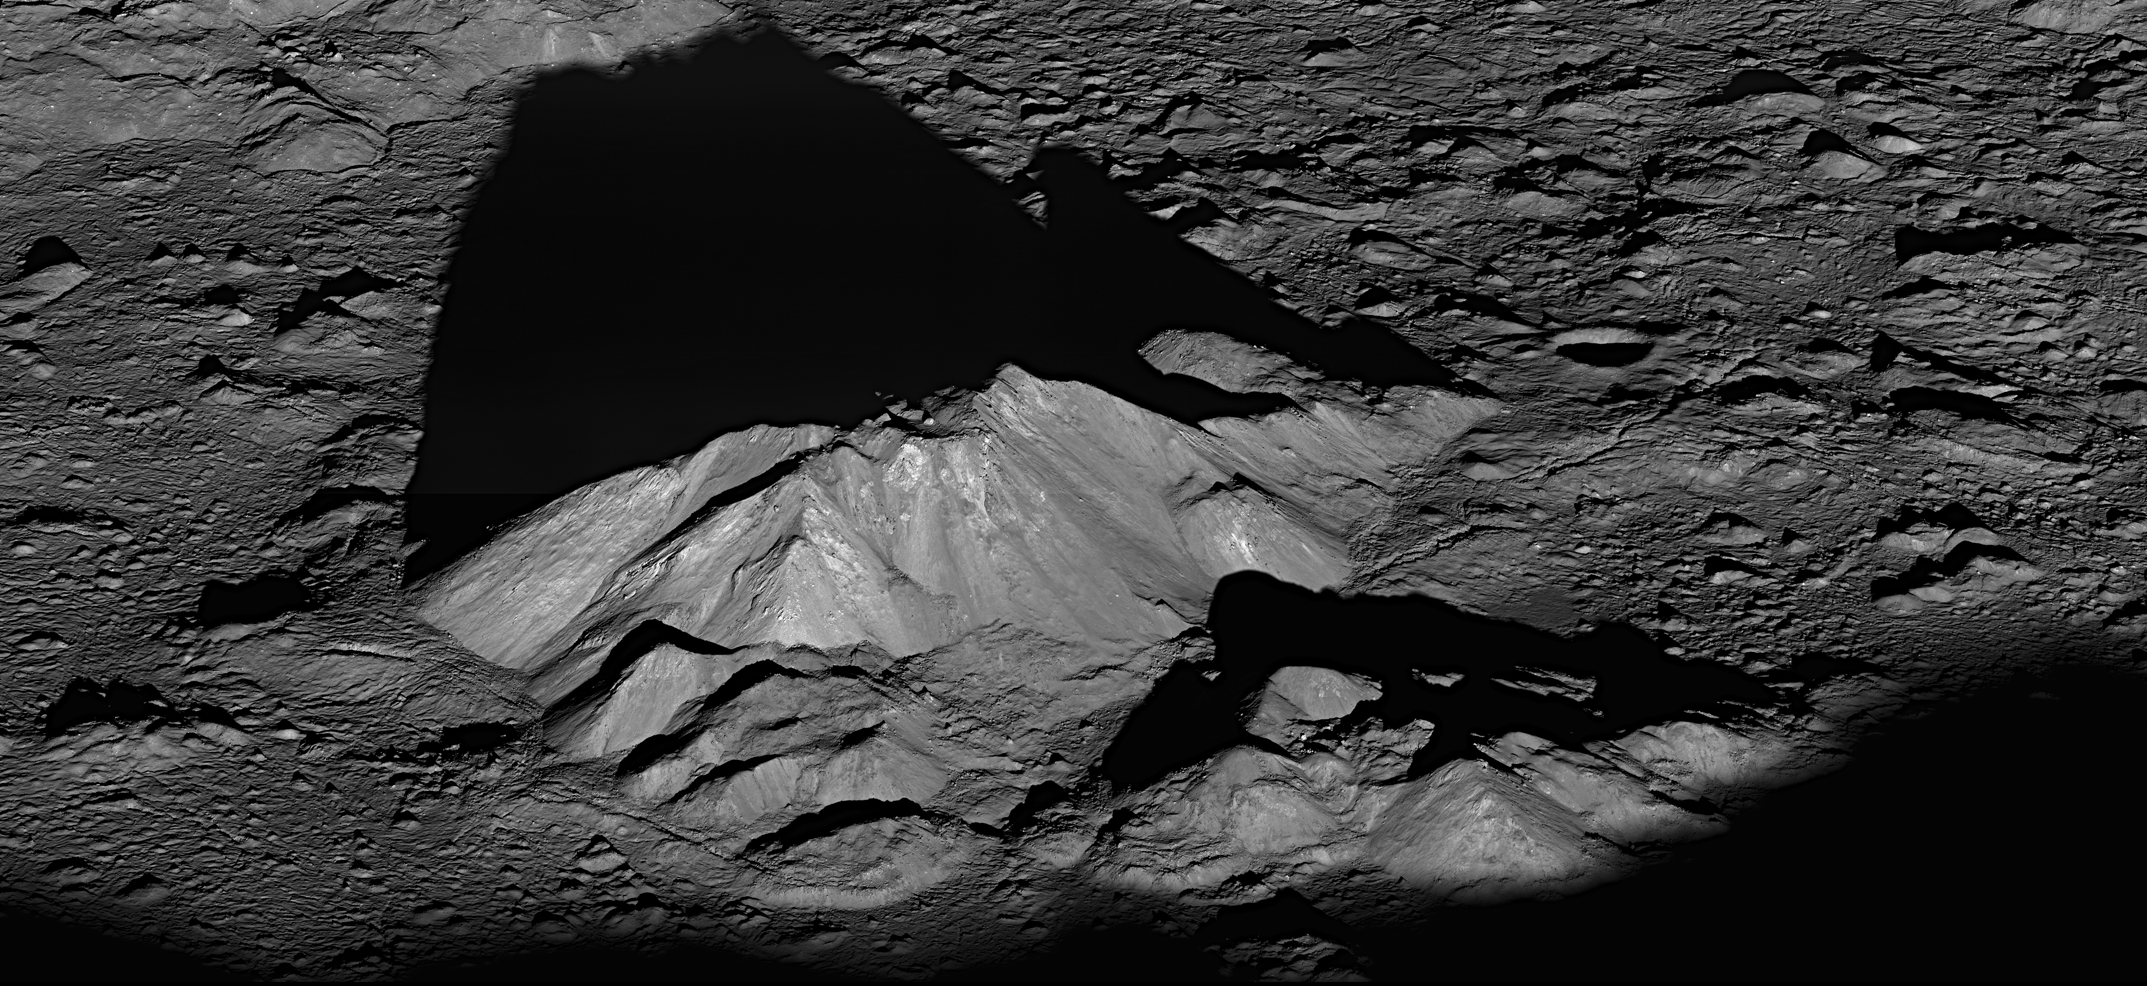

Tycho Crater's Peak

NASA image release June 30, 2011 On June 10, 2011, NASA's Lunar Reconnaissance Orbiter captured a dramatic sunrise view of Tycho crater. A very popular target with amateur astronomers, Tycho is located at 43.37°S, 348.68°E, and is about 51 miles (82 km) in diameter. The summit of the central peak is 1.24 miles (2 km) above the crater floor. The distance from Tycho's floor to its rim is about 2.92 miles (4.7 km). Tycho crater's central peak complex, shown here, is about 9.3 miles (15 km) wide, left to right (southeast to northwest in this view). › More information and related images › NASA's LRO website

Credit: NASA Goddard/Arizona State University